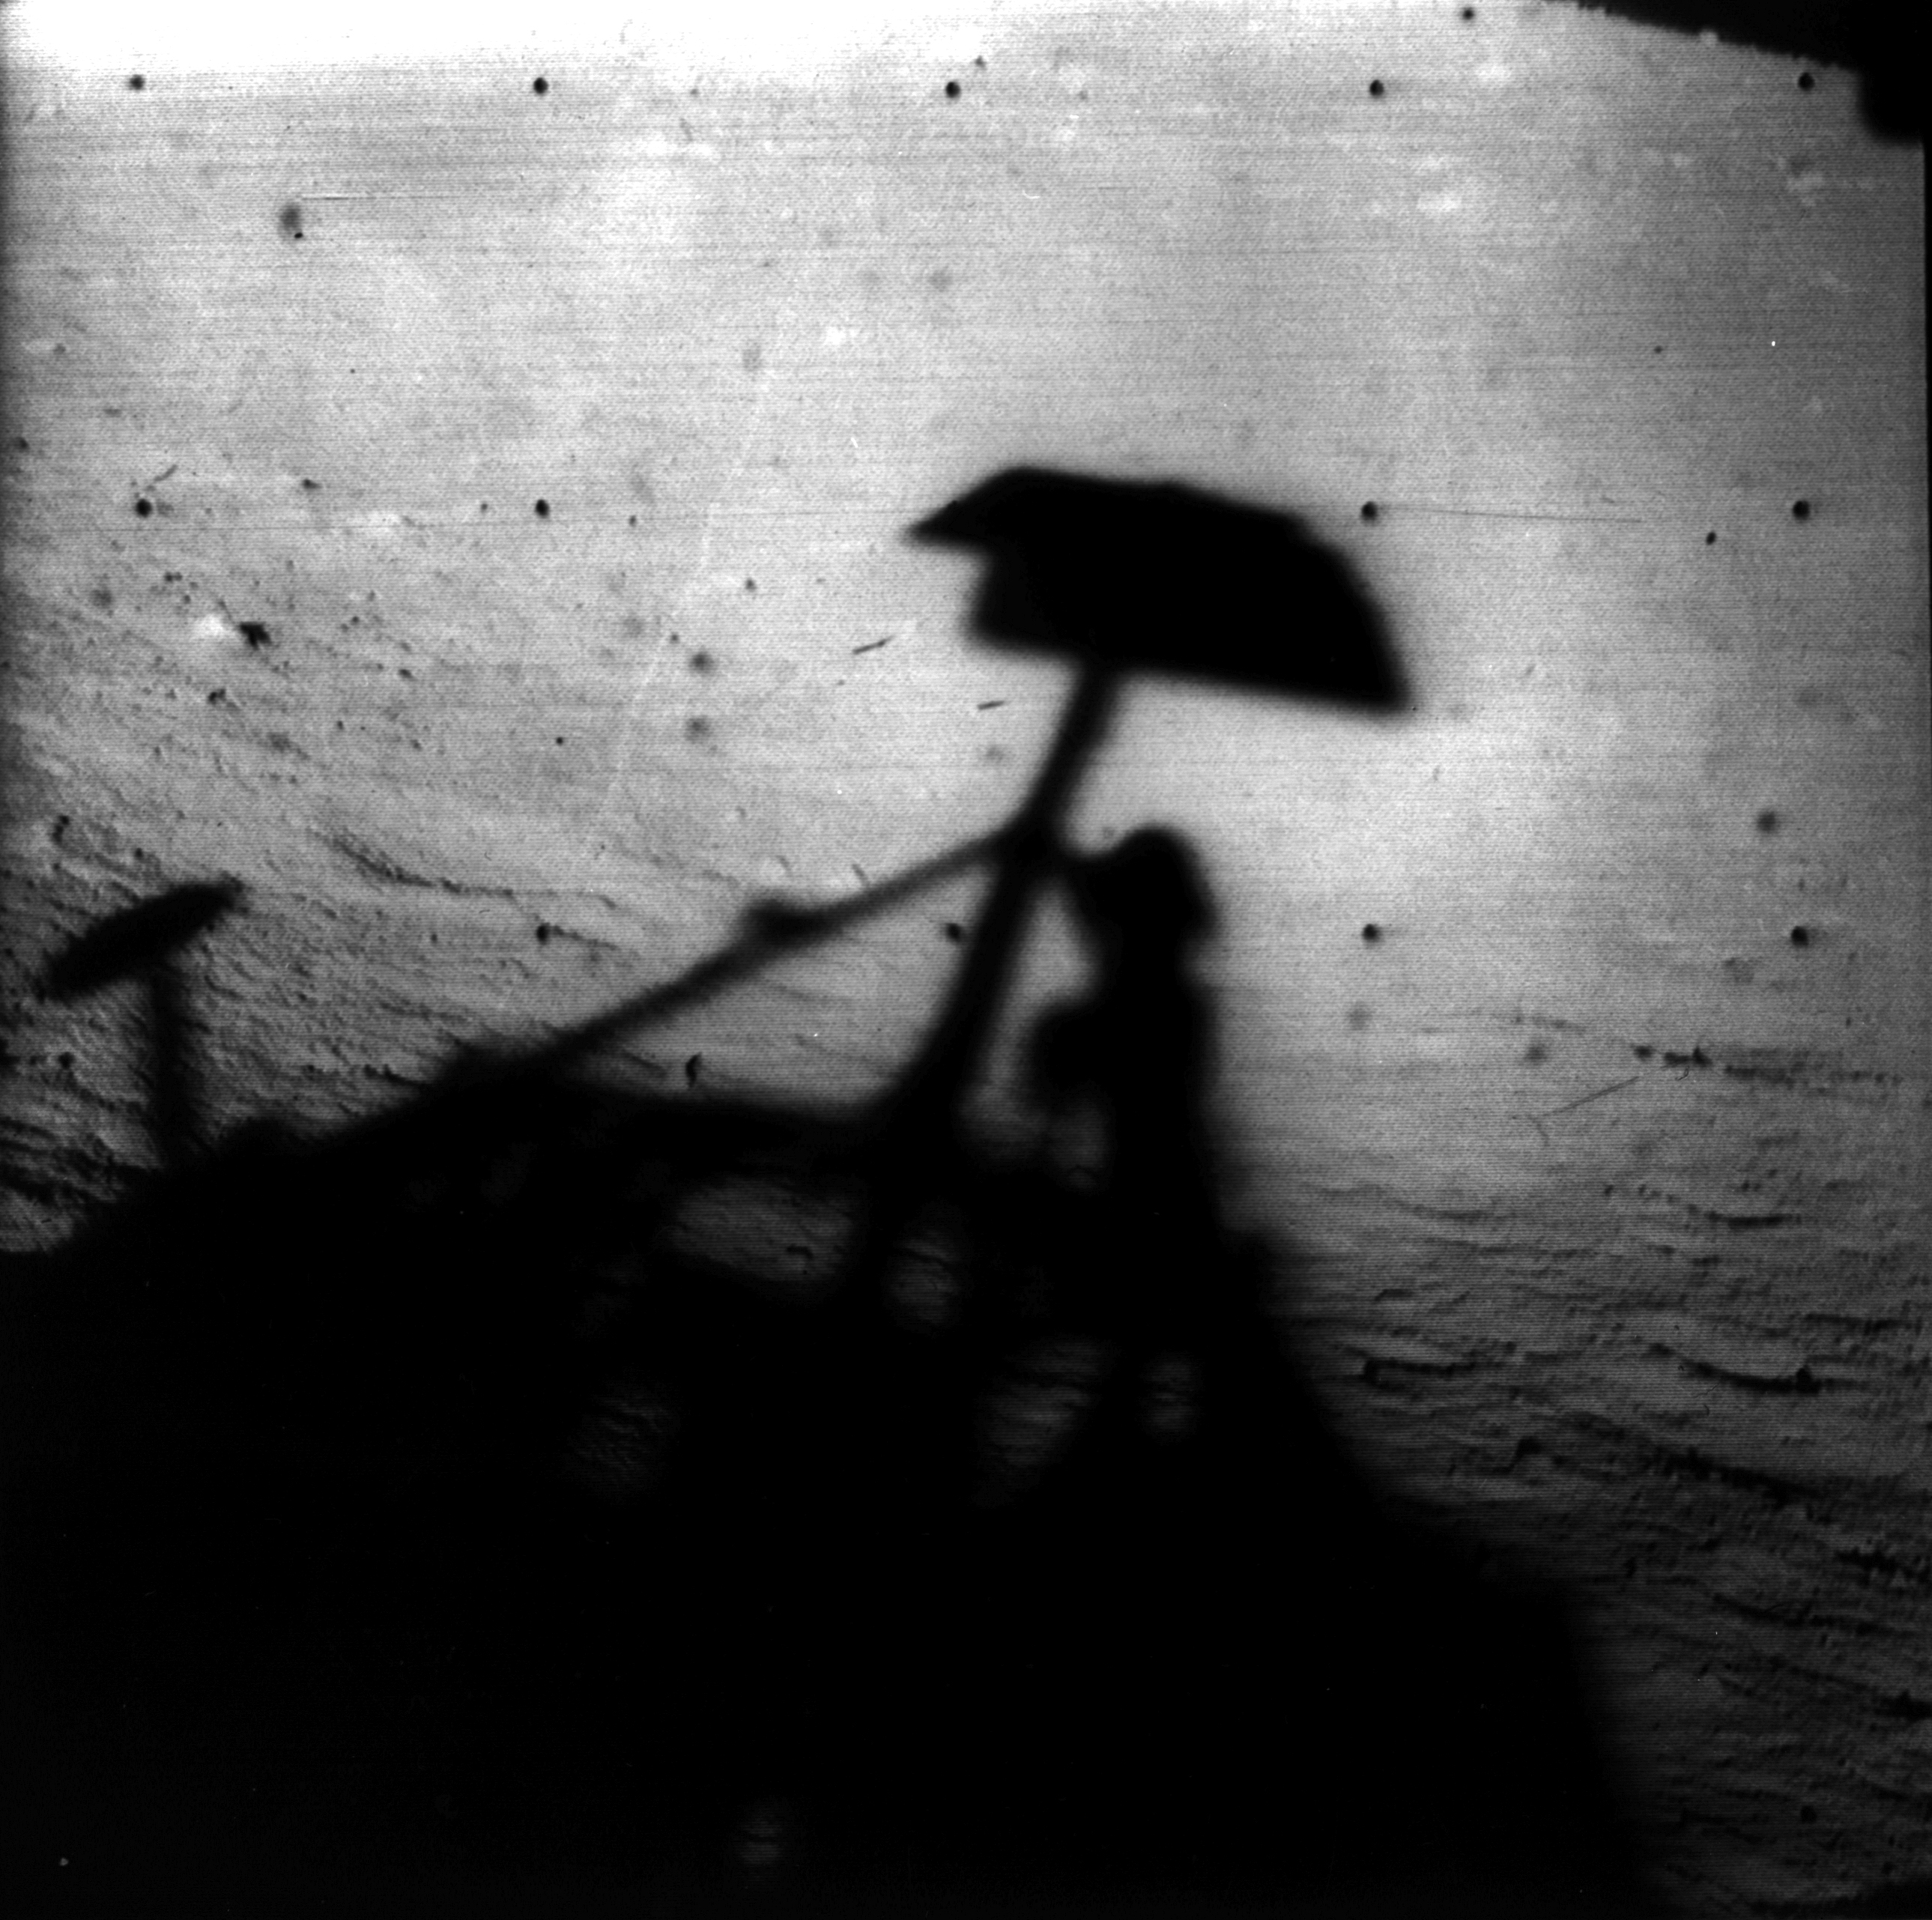

Surveyor 1 Shadow

Image of Surveyor 1’s shadow against the lunar surface in the late lunar afternoon, with the horizon at the upper right.

Surveyor 1, the first of the Surveyor missions to make a successful soft landing, proved the spacecraft design and landing technique. In addition to transmitting over 11,000 pictures, it sent information on the bearing strength of the lunar soil, the radar reflectivity, and temperature.

Surveyor 1 was launched on May 30, 1966 and landed on June 2, 1966.

Credit: NASA/JPL